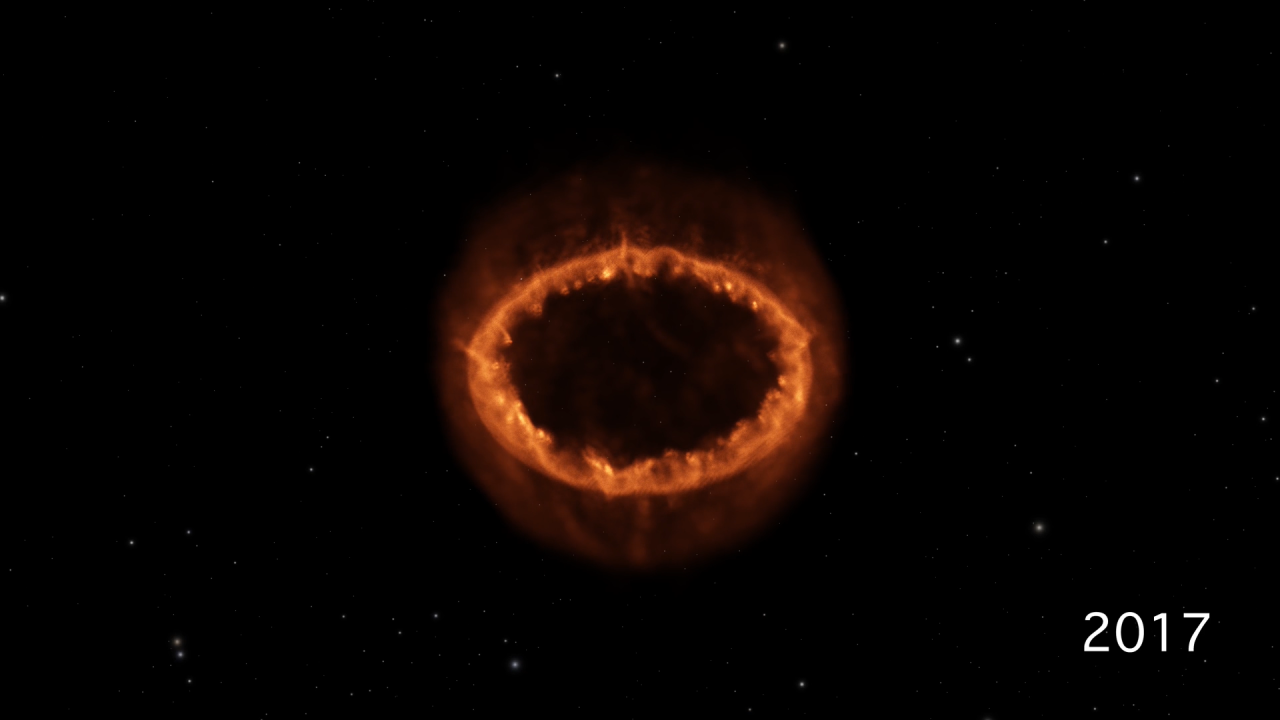

The Development of Supernova 1987A

This scientific visualization shows the development of Supernova 1987A, from the initial blast observed three decades ago to the luminous ring of material we see today.

The sequence, using data from a computer simulation, begins with the star before it exploded. A ring of material around the star was expelled about 20,000 years before the supernova outburst. A flash of light signals the later stellar explosion. The supernova sends a blast wave outward from the dying star. As the blast wave slams into the ring, high-density knots of material become intensely heated and glow brightly, while lower-density gas is blown outward. The computer simulation provides one data set per year, and thus the visualization steps between them at four years per second. Upon reaching the present day, the time development is halted, and the camera circles around the ring to showcase its structure.

Credit: NASA, ESA, Frank Summers (STScI), Gregory Bacon (STScI)